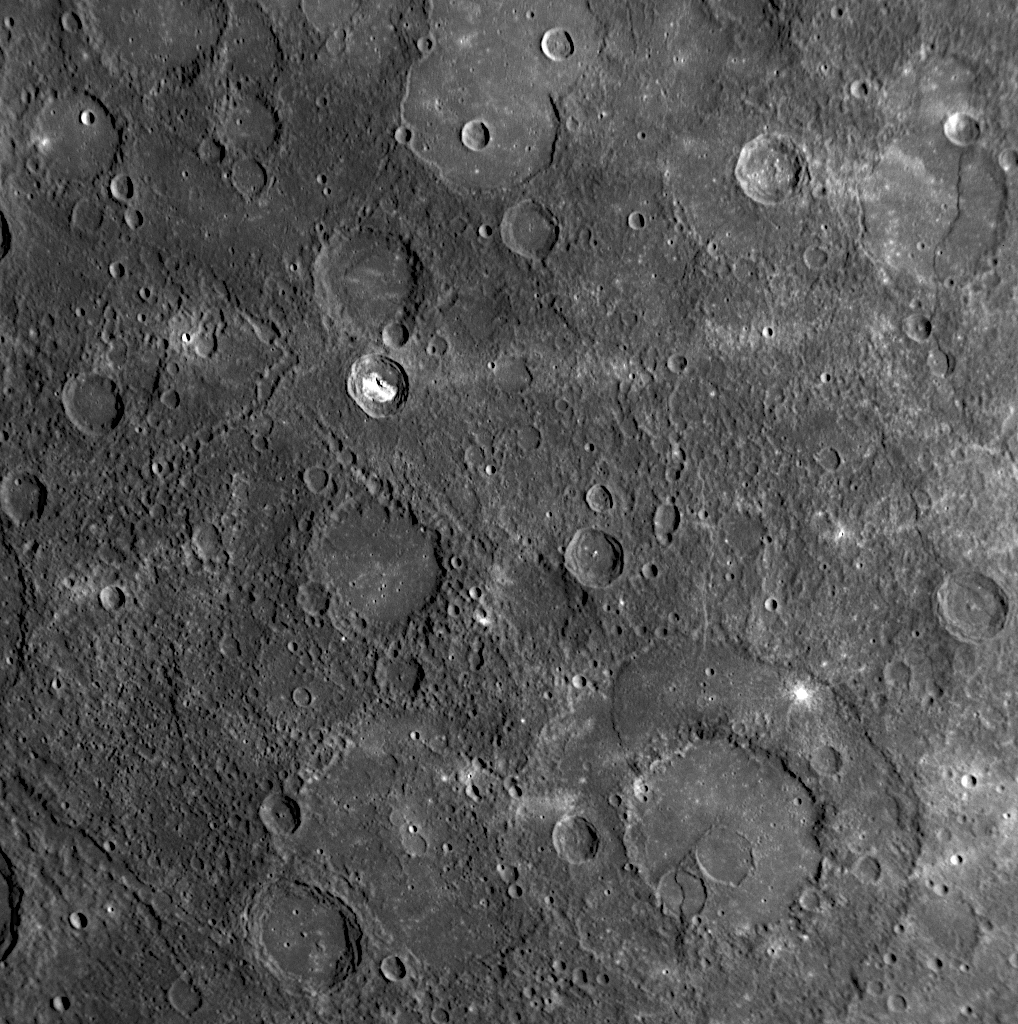

Lavas, and Craters, and Scarps! (Oh, My!)

for larger version

This NAC image displays a number of interesting geologic features characteristic of Mercury’s surface. The crater indicated by the yellow arrow has unusual bright material on its floor, likely due to rocks of a different chemical composition. Bright material also has been seen in the craters Sander and Kertész. The pink arrows point to a pair of larger and older craters that have been flooded with now solidified volcanic lava, similar to flooding seen at the impact basin Raphael. In the lower right-hand corner of the image is a large peak-ring basin, about 210 kilometers (130 miles) in diameter, which also appears to have been flooded with lava. There is a small scarp (cliff) within that basin that cuts through a smaller crater at the edge of the basin’s inner ring, at the point indicated by the blue arrow. Scarps on Mercury are often seen intersecting impact craters, such as this dramatic, previously released image from the mission’s second Mercury flyby (see PIA11358). The green arrows on the left side of the image indicate a series of secondary crater chains. Chains of small craters such as these are formed when ejecta are expelled from a primary crater after the initial impact. Secondaries are widespread across Mercury’s surface, as was also discussed in the caption to this previously released image (see PIA10178). Unraveling Mercury’s geologic history requires investigating the complex and overlapping relationships of volcanic plains, impacts, and scarps seen on the planet’s surface.

Date Acquired: October 6, 2008
Image Mission Elapsed Time (MET): 131774026
Instrument: Narrow Angle Camera (NAC) of the Mercury Dual Imaging System (MDIS)
Resolution: 540 meters/pixel (0.33 miles/pixel)
Scale: This image is about 550 kilometers (340 miles) across
Spacecraft Altitude: 21,000 kilometers (13,000 miles)

These images are from MESSENGER, a NASA Discovery mission to conduct the first orbital study of the innermost planet, Mercury. For information regarding the use of images, see the MESSENGER image use policy.

Credit: NASA/Johns Hopkins University Applied Physics Laboratory/Carnegie Institution of Washington